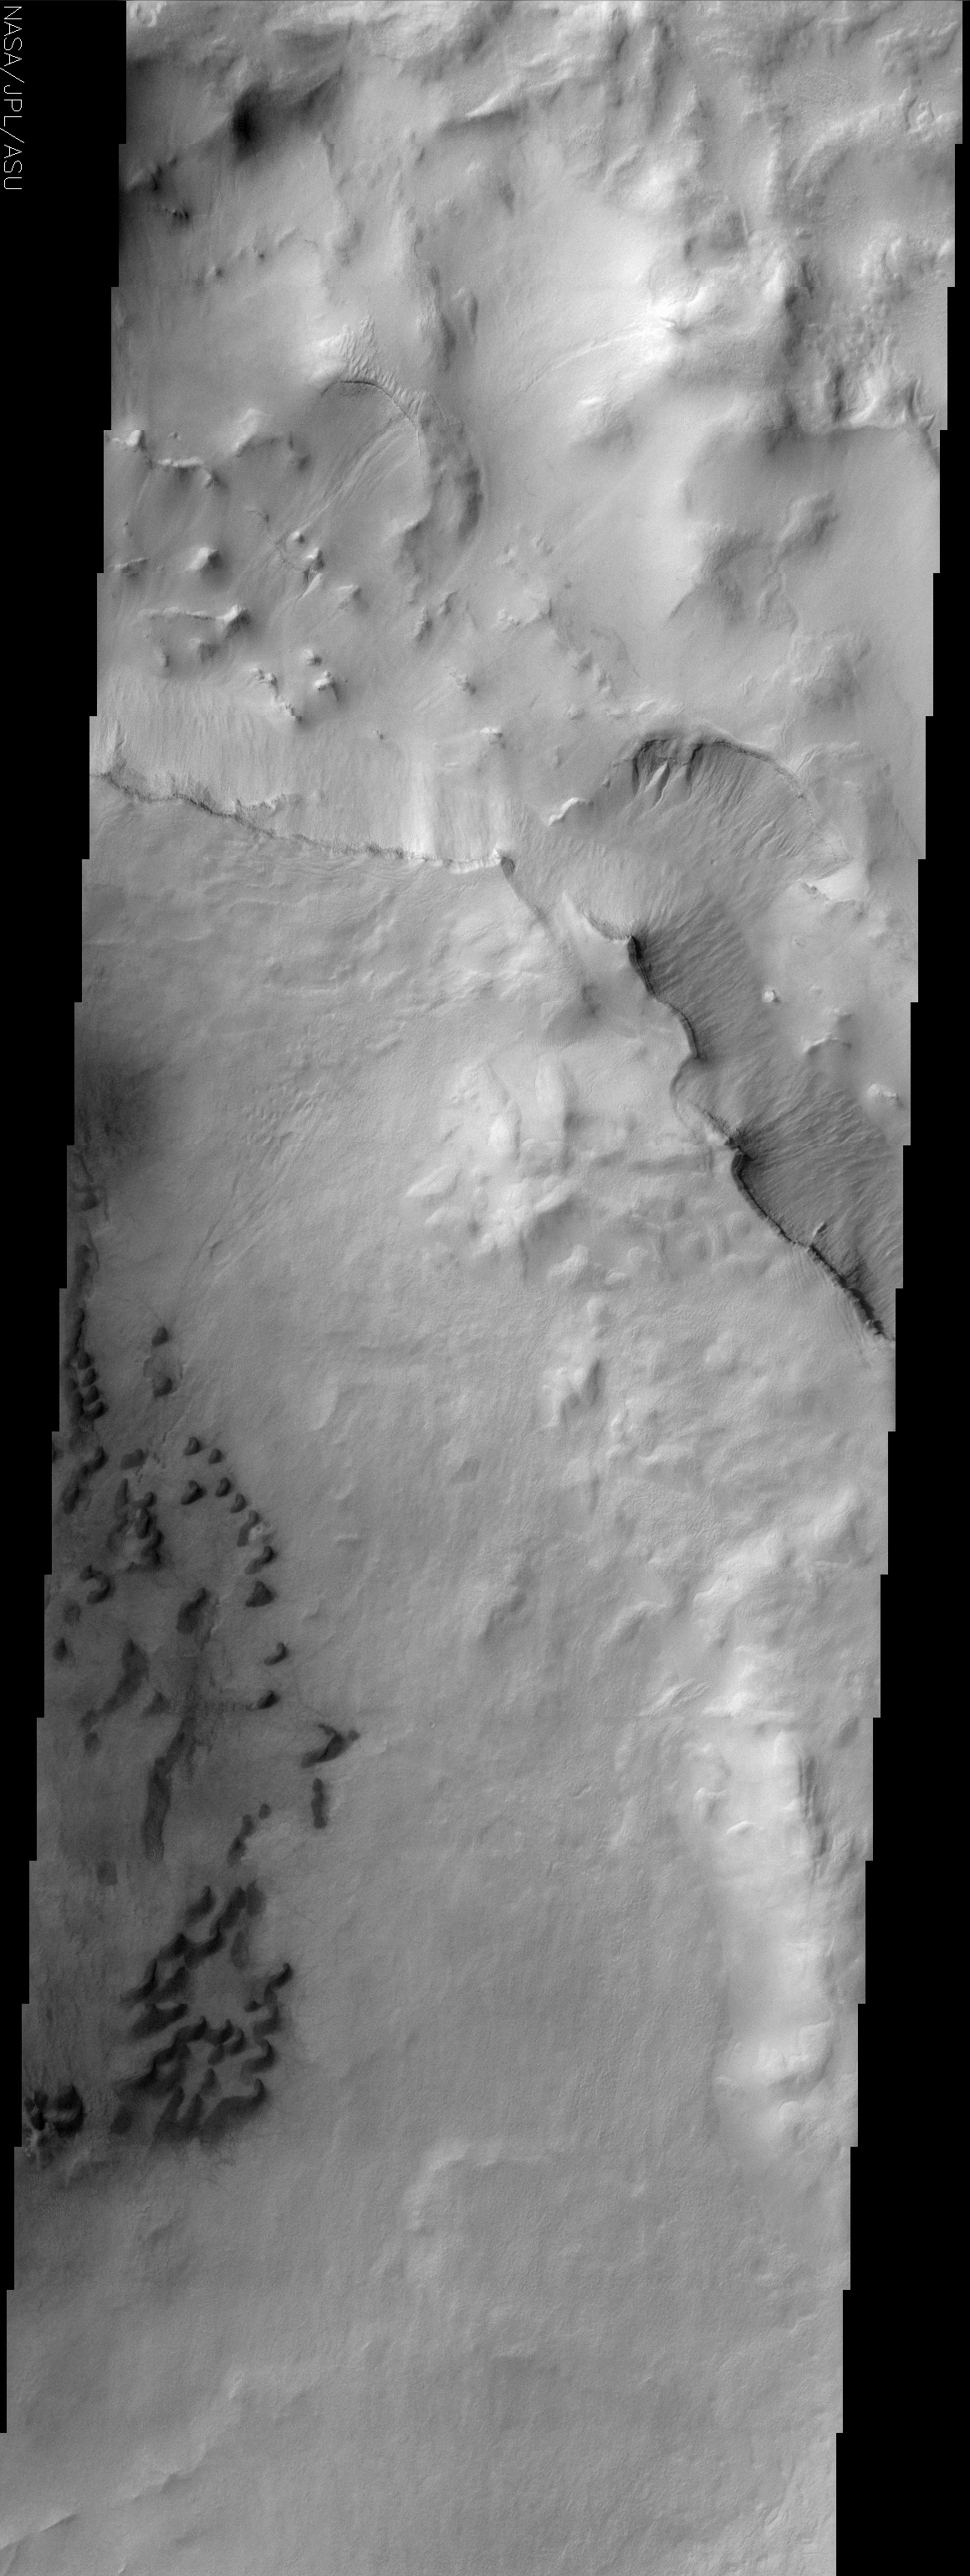

Maunder Crater

(Released 24 May 2002)
The Science
This image is of a portion of Maunder Crater located at about 49 S and 358 W (2 E). There are a number of interesting features in this image. The lower left portion of the image shows a series of barchan dunes that are traveling from right to left. The sand does not always form dunes as can be seen in the dark and diffuse areas surrounding the dune field. The other interesting item in this image are the gullies that can be seen streaming down from just beneath a number of sharp ridgelines in the upper portion of the image. These gullies were first seen by the MOC camera on the MGS spacecraft and it is though that they formed by groundwater leaking out of the rock layers on the walls of craters. The water runs down the slope and forms the fluvial features seen in the image. Other researchers think that these features could be formed by other fluids, such as CO2. These features are typically seen on south facing slopes in the southern hemisphere, though this image has gullies on north facing slopes as well.

The Story
Little black squigglies seem to worm their way down the left-hand side of this image. These land features are called barchan (crescent-shaped) dunes. Barchan dunes are found in sandy deserts on Earth, so it’s no surprise the Martian wind makes them a common site on the red planet too. They were first named by a Russian scientist named Alexander von Middendorf, who studied the inland desert dunes of Turkistan.

The barchan dunes in this image occur in the basin of Maunder crater on Mars, and are traveling from right to left. The sand does not always form dunes, though, as can be seen in the dark areas of scattered sand surrounding the dune field.

Look for the streaming gullies that appear just beneath a number of sharp ridgelines in the upper portion of the image. These gullies were first discovered by the Mars Orbital Camera on the Mars Global Surveyor spacecraft. While most crater gullies are found on south-facing slopes in the southern hemisphere of Mars, you can see from this image that they occur on north-facing slopes as well. Comparing where gullies appear will help scientists understand more about the conditions under which they form.

Some researchers are really excited about gullies on Mars, because they believe these surface tracings might be signs that groundwater has leaked out of the rock layers on the walls of craters. If that’s true, the water runs down the slope and forms the flow-like features seen in the image.

Scientists can get into some really hot debates, however. Other researchers think that these features could be formed by other fluids, such as carbon dioxide. No one knows for sure, so a lot of heads will be studiously bent over these images, continuing to study them closely. The neat thing about science is that the way you get closer to the truth is to hypothesize and then test, test, and test again. Debate for scientists is seen as an essential means of making sure that no wrong assumptions are made or that no important factor is left out. It’s what keeps the field interesting and dynamic . . . and sometimes quite loud and entertaining!

Credit: NASA/JPL/Arizona State University